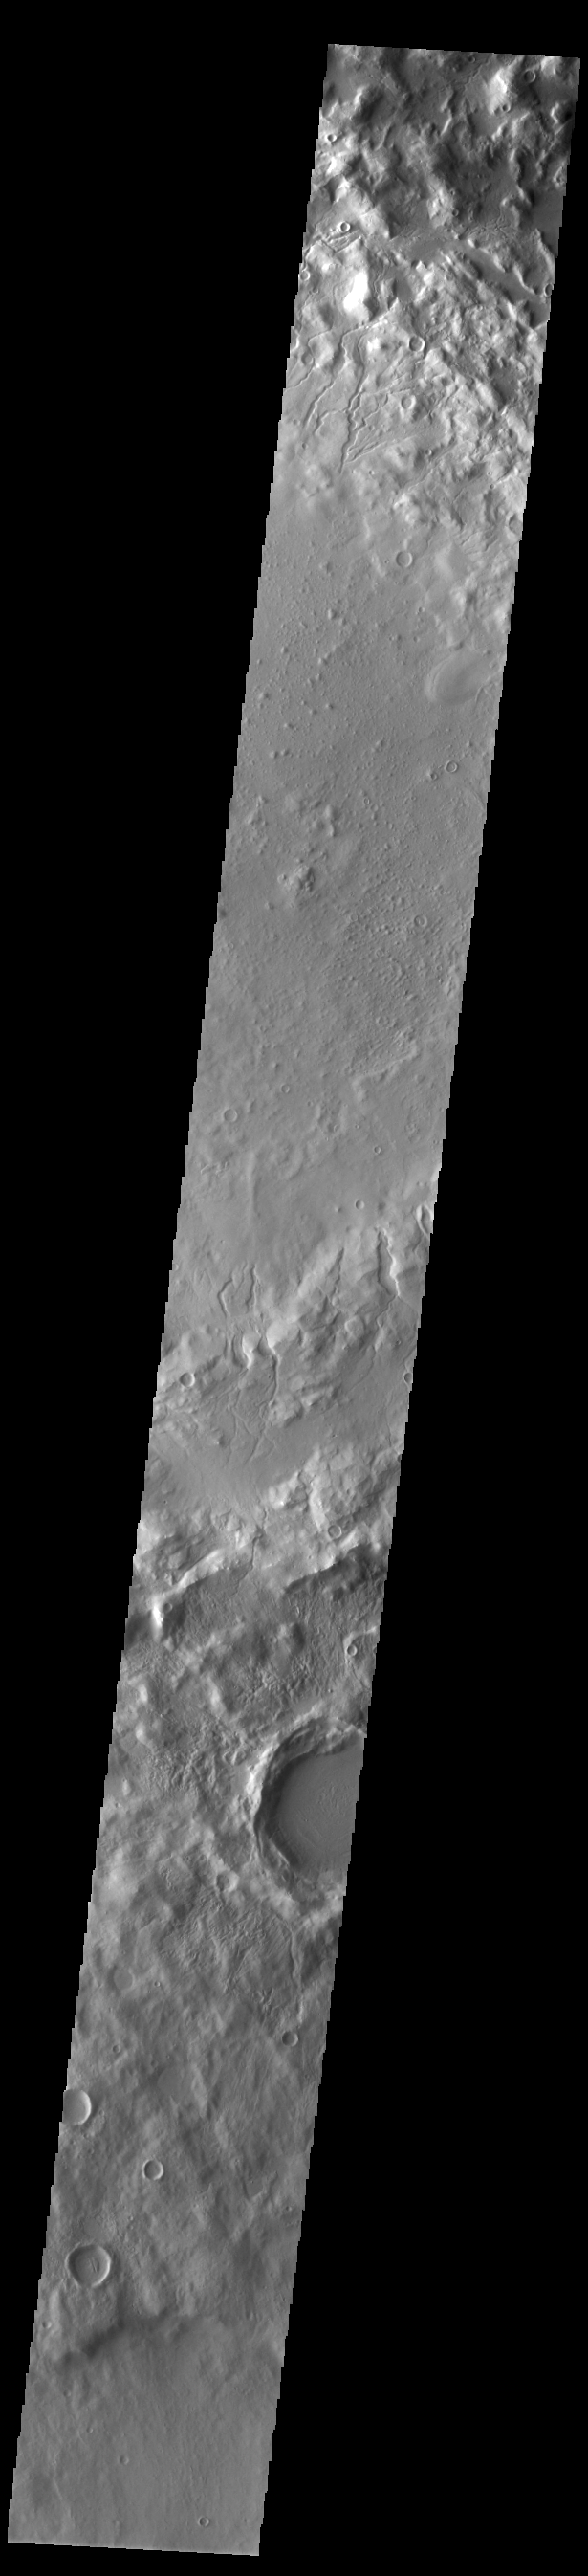

Cerulli Crater

Today’s VIS image shows part of Cerulli Crater. Located in northern Arabia Terra, Cerulli Crater is 114km (71 miles) in diameter. The crater rim is dissected by numerous small channels.

Credit: NASA/JPL-Caltech/ASU